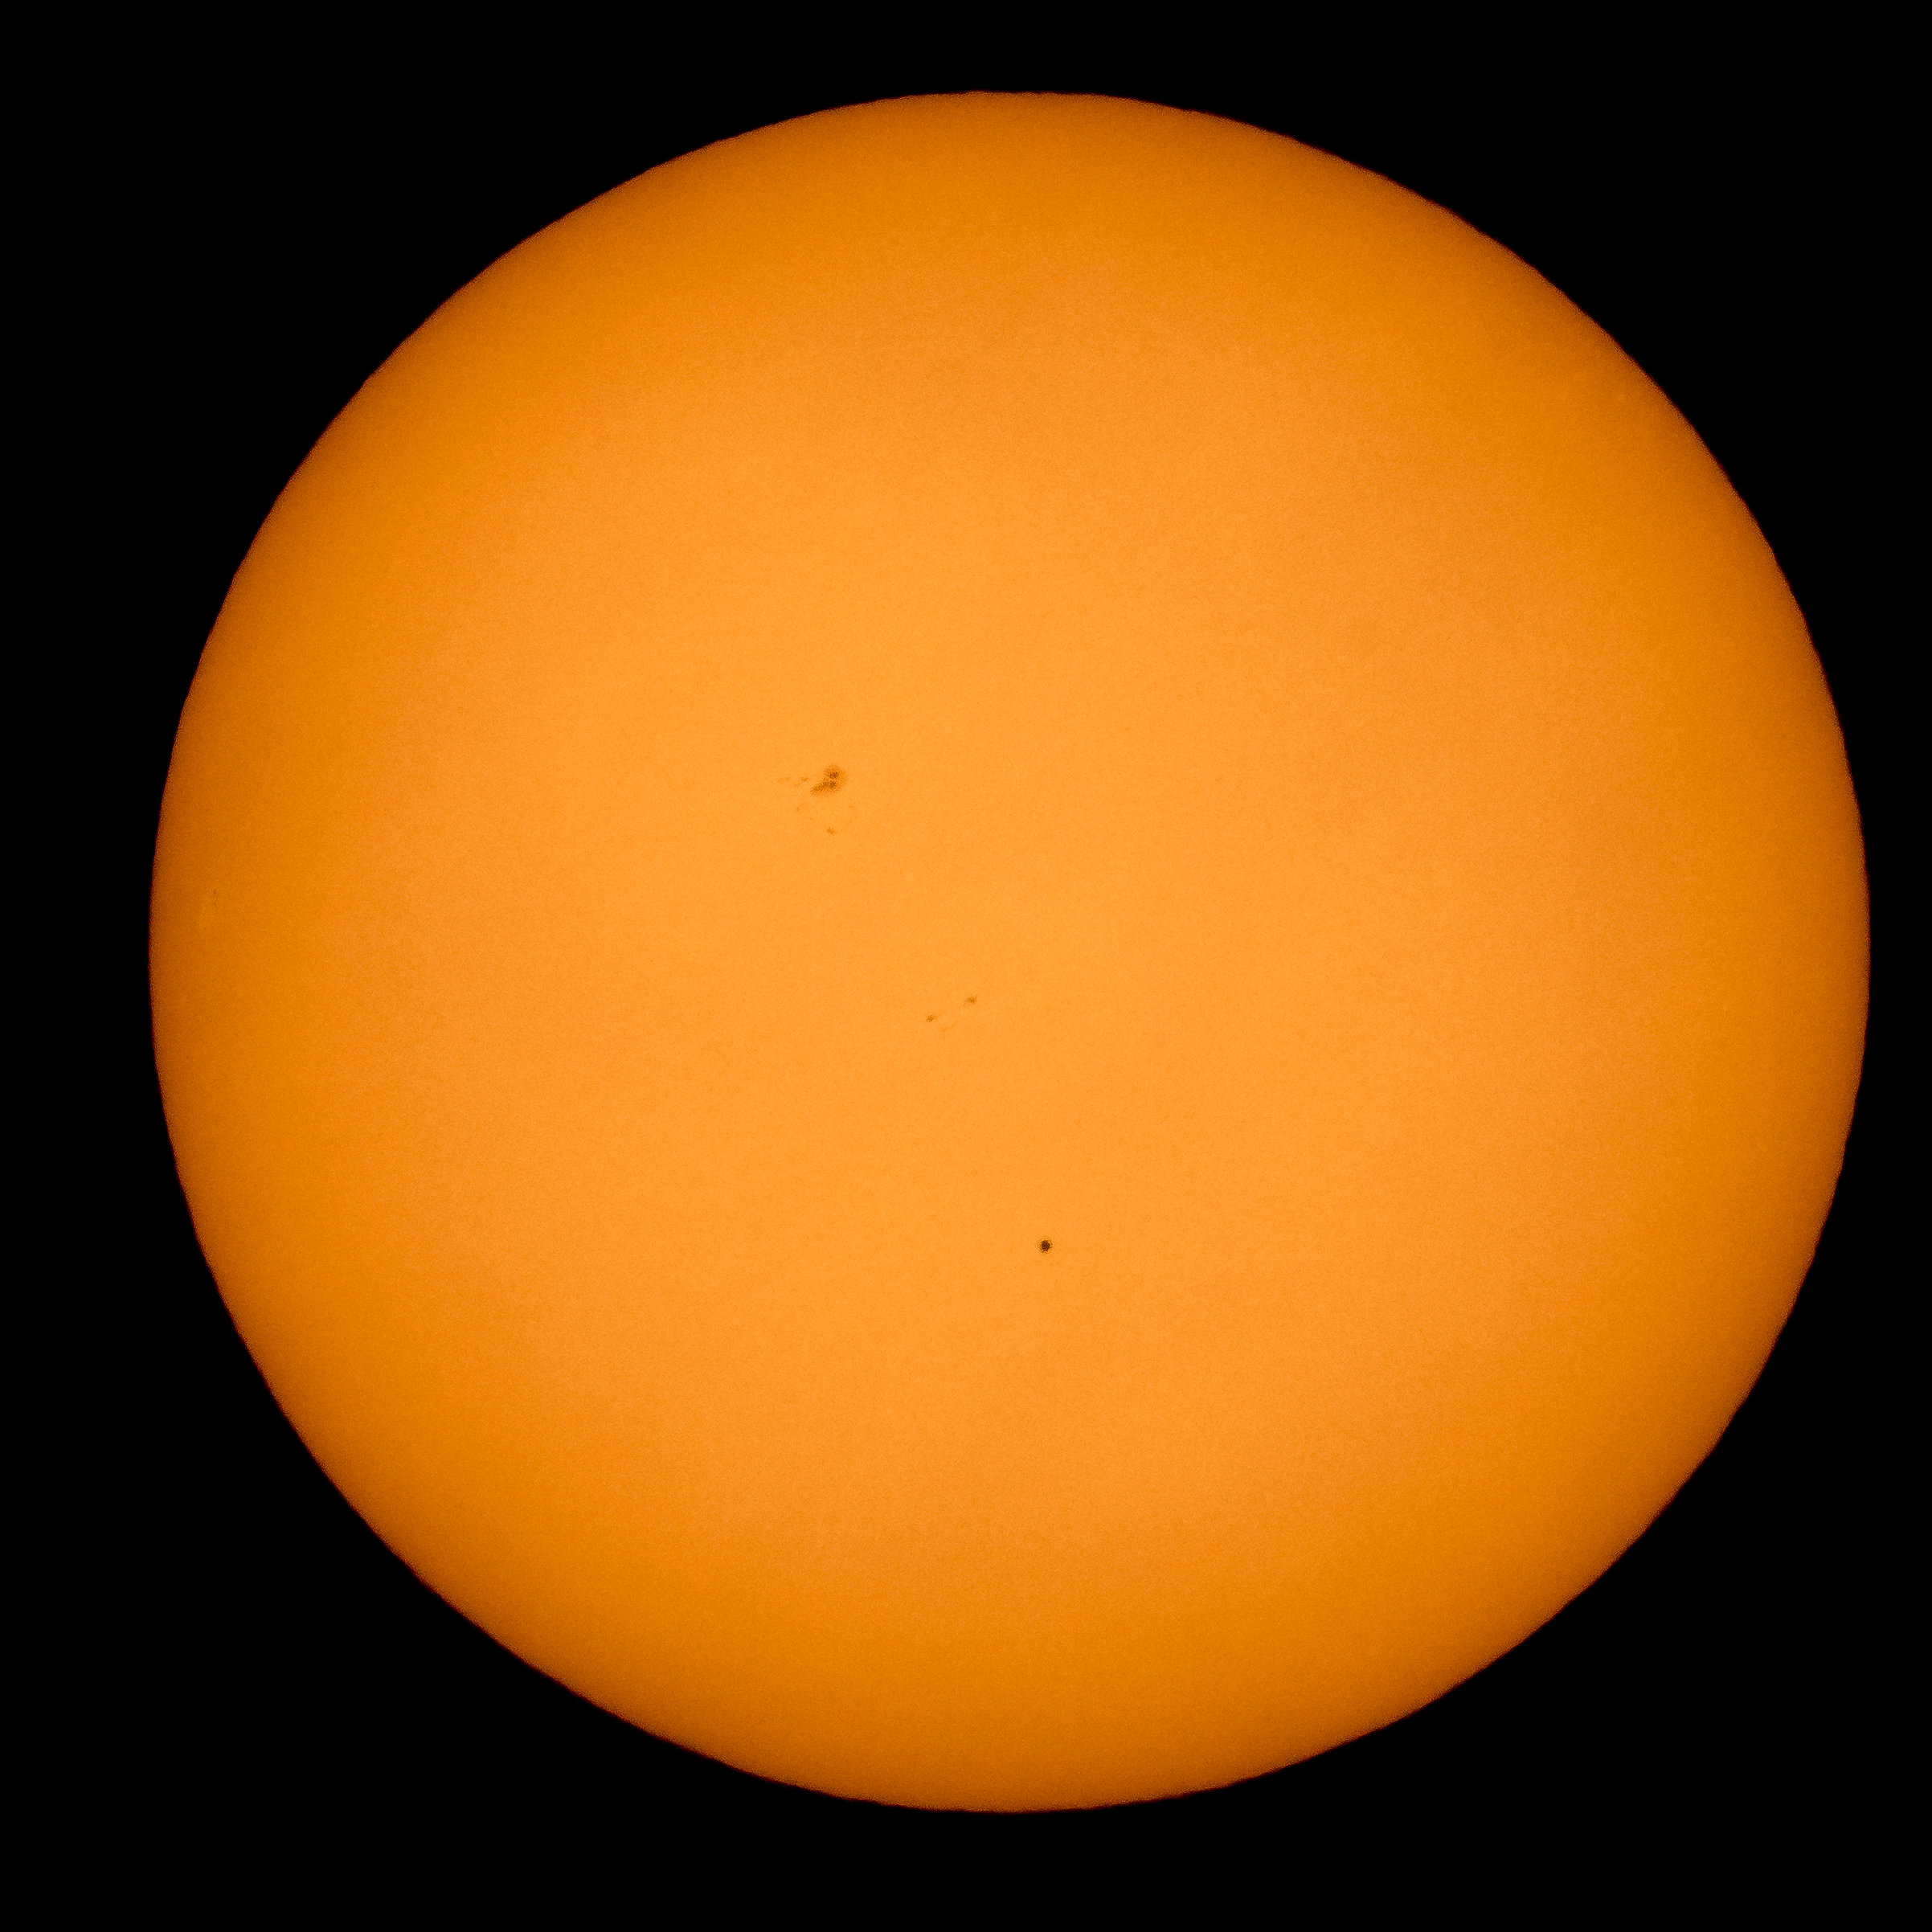

Mercury Solar Transit

The planet Mercury is seen in silhouette, lower center of image, as it transits across the face of the sun, Monday, May 9, 2016, as viewed from Boyertown, Pennsylvania. Mercury passes between Earth and the sun only about 13 times a century, with the previous transit taking place in 2006.

Credit: NASA/Bill Ingalls